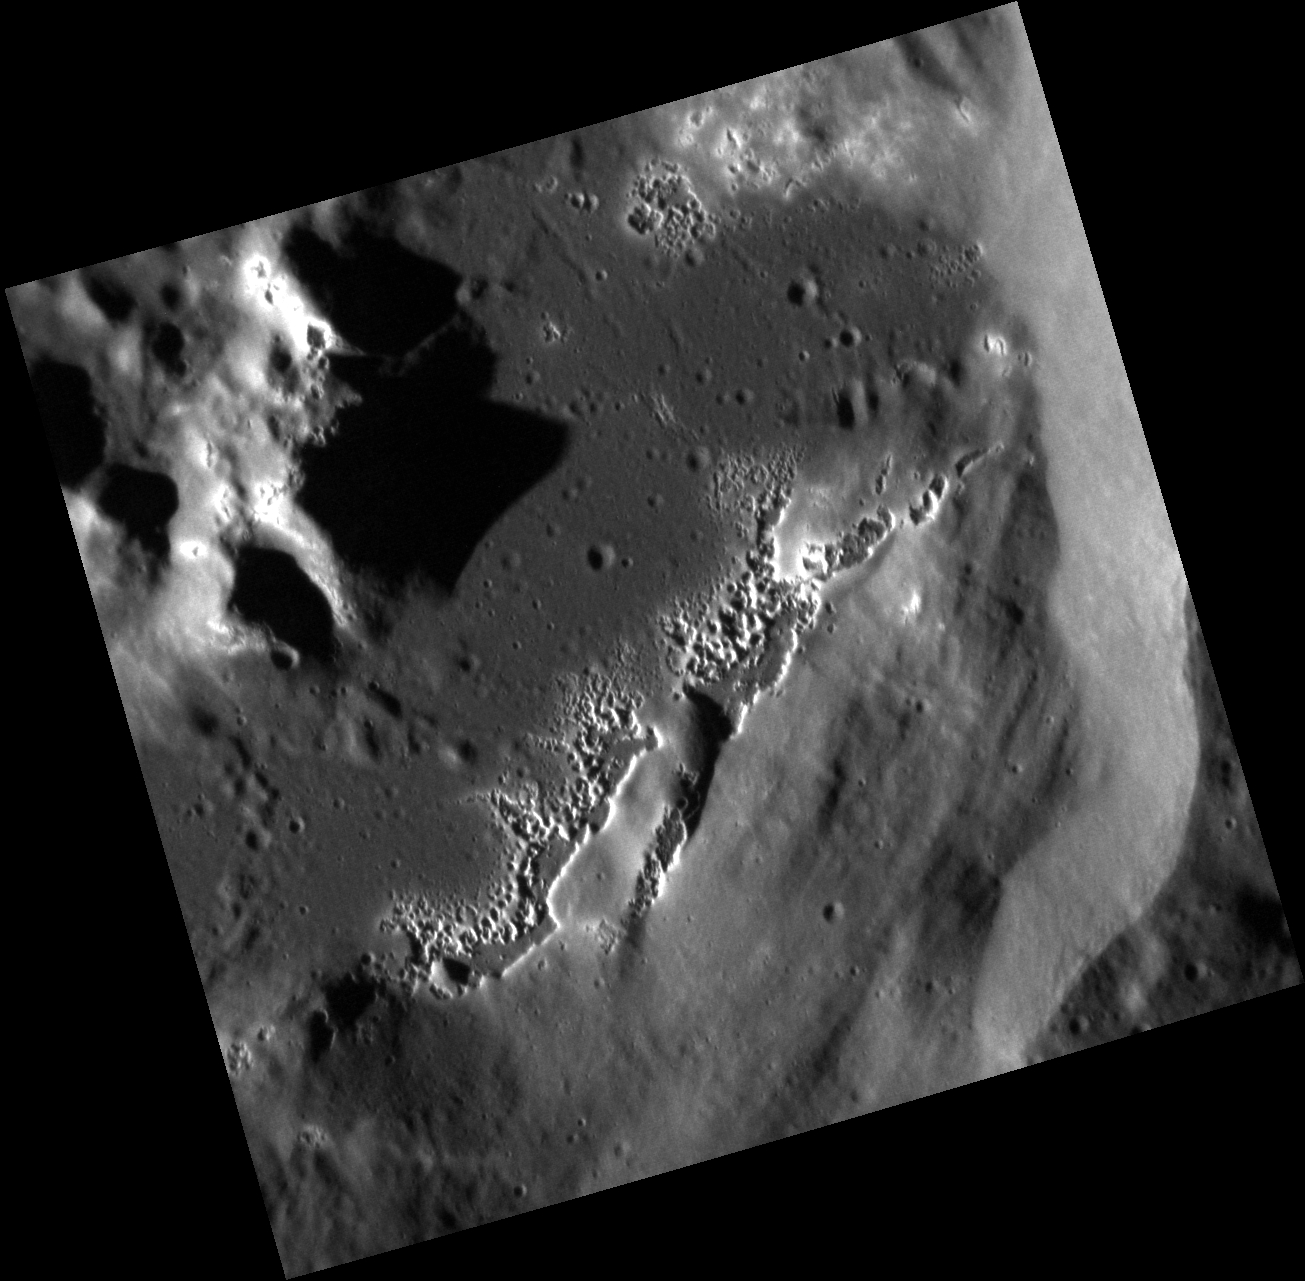

Watch Out! The Floor’s Hollow!

This high-resolution image features hollows within an unnamed crater. Hollows often have bright halos and usually form in or around craters. Here, the hollows are forming on the crater floor, along the base of the crater wall, and on the top of the central peak.

This image was acquired as a high-resolution targeted observation. Targeted observations are images of a small area on Mercury’s surface at resolutions much higher than the 200-meter/pixel morphology base map. It is not possible to cover all of Mercury’s surface at this high resolution, but typically several areas of high scientific interest are imaged in this mode each week.

Date acquired: October 13, 2012
Image Mission Elapsed Time (MET): 258630853
Image ID: 2758246
Instrument: Narrow Angle Camera (NAC) of the Mercury Dual Imaging System (MDIS)
Center Latitude: 50.63°
Center Longitude: 320.6° E
Resolution: 15 meters/pixel
Scale: This image is about 16 km (10 miles) across.
Incidence Angle: 76.8°
Emission Angle: 15.0°
Phase Angle: 91.9°

The MESSENGER spacecraft is the first ever to orbit the planet Mercury, and the spacecraft’s seven scientific instruments and radio science investigation are unraveling the history and evolution of the Solar System’s innermost planet. During the first two years of orbital operations, MESSENGER acquired over 150,000 images and extensive other data sets. MESSENGER is capable of continuing orbital operations until early 2015.

For information regarding the use of images, see the MESSENGER image use policy.

Credit: NASA/Johns Hopkins University Applied Physics Laboratory/Carnegie Institution of Washington